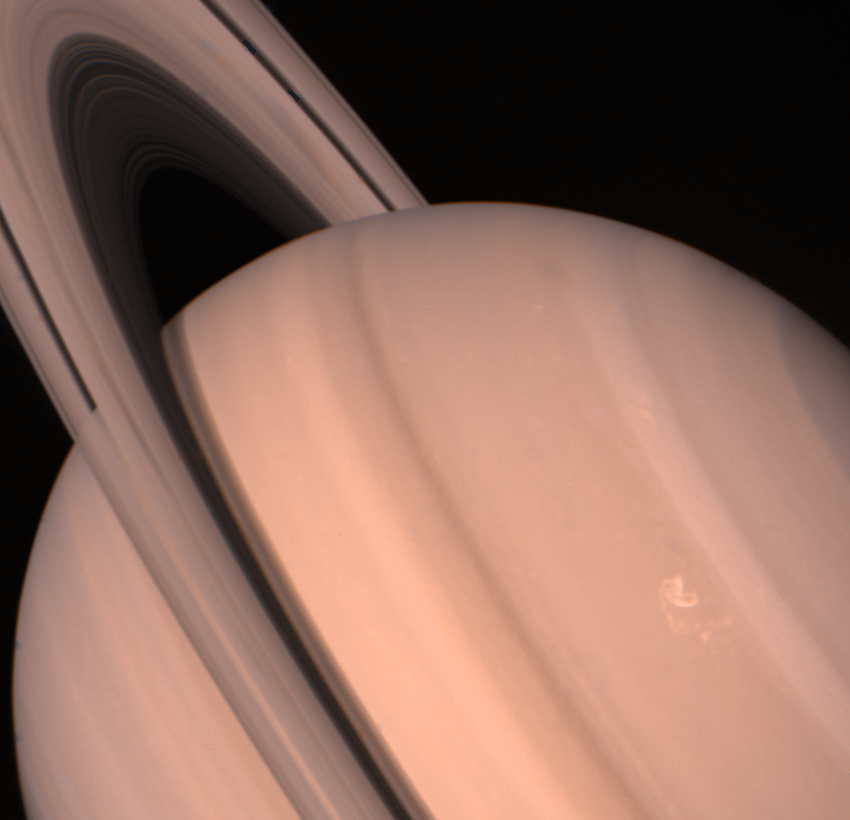

Saturn and its Ring System

Voyager 2 returned this view of Saturn and its ring system Aug. 11, when the spacecraft was 13.9 million kilometers (8.6 million miles) away and approaching the large, gaseous planet at about l million km. (620,000 mi.) a day. The ring system’s shadow is clearly cast in the equatorial region. Storm clouds and small-scale spots in the mid-latitudes are apparent. The so-called “ribbonlike” feature in the white cloud band marks a high-speed jet at about 47 north; there, the westerly wind speeds are about 150 meters-per-second (330 mph). The banding on this large, gaseous planet extends toward both poles. The Voyager project is managed for NASA by the Jet Propulsion Laboratory, Pasadena, Calif.

Credit: NASA/JPL